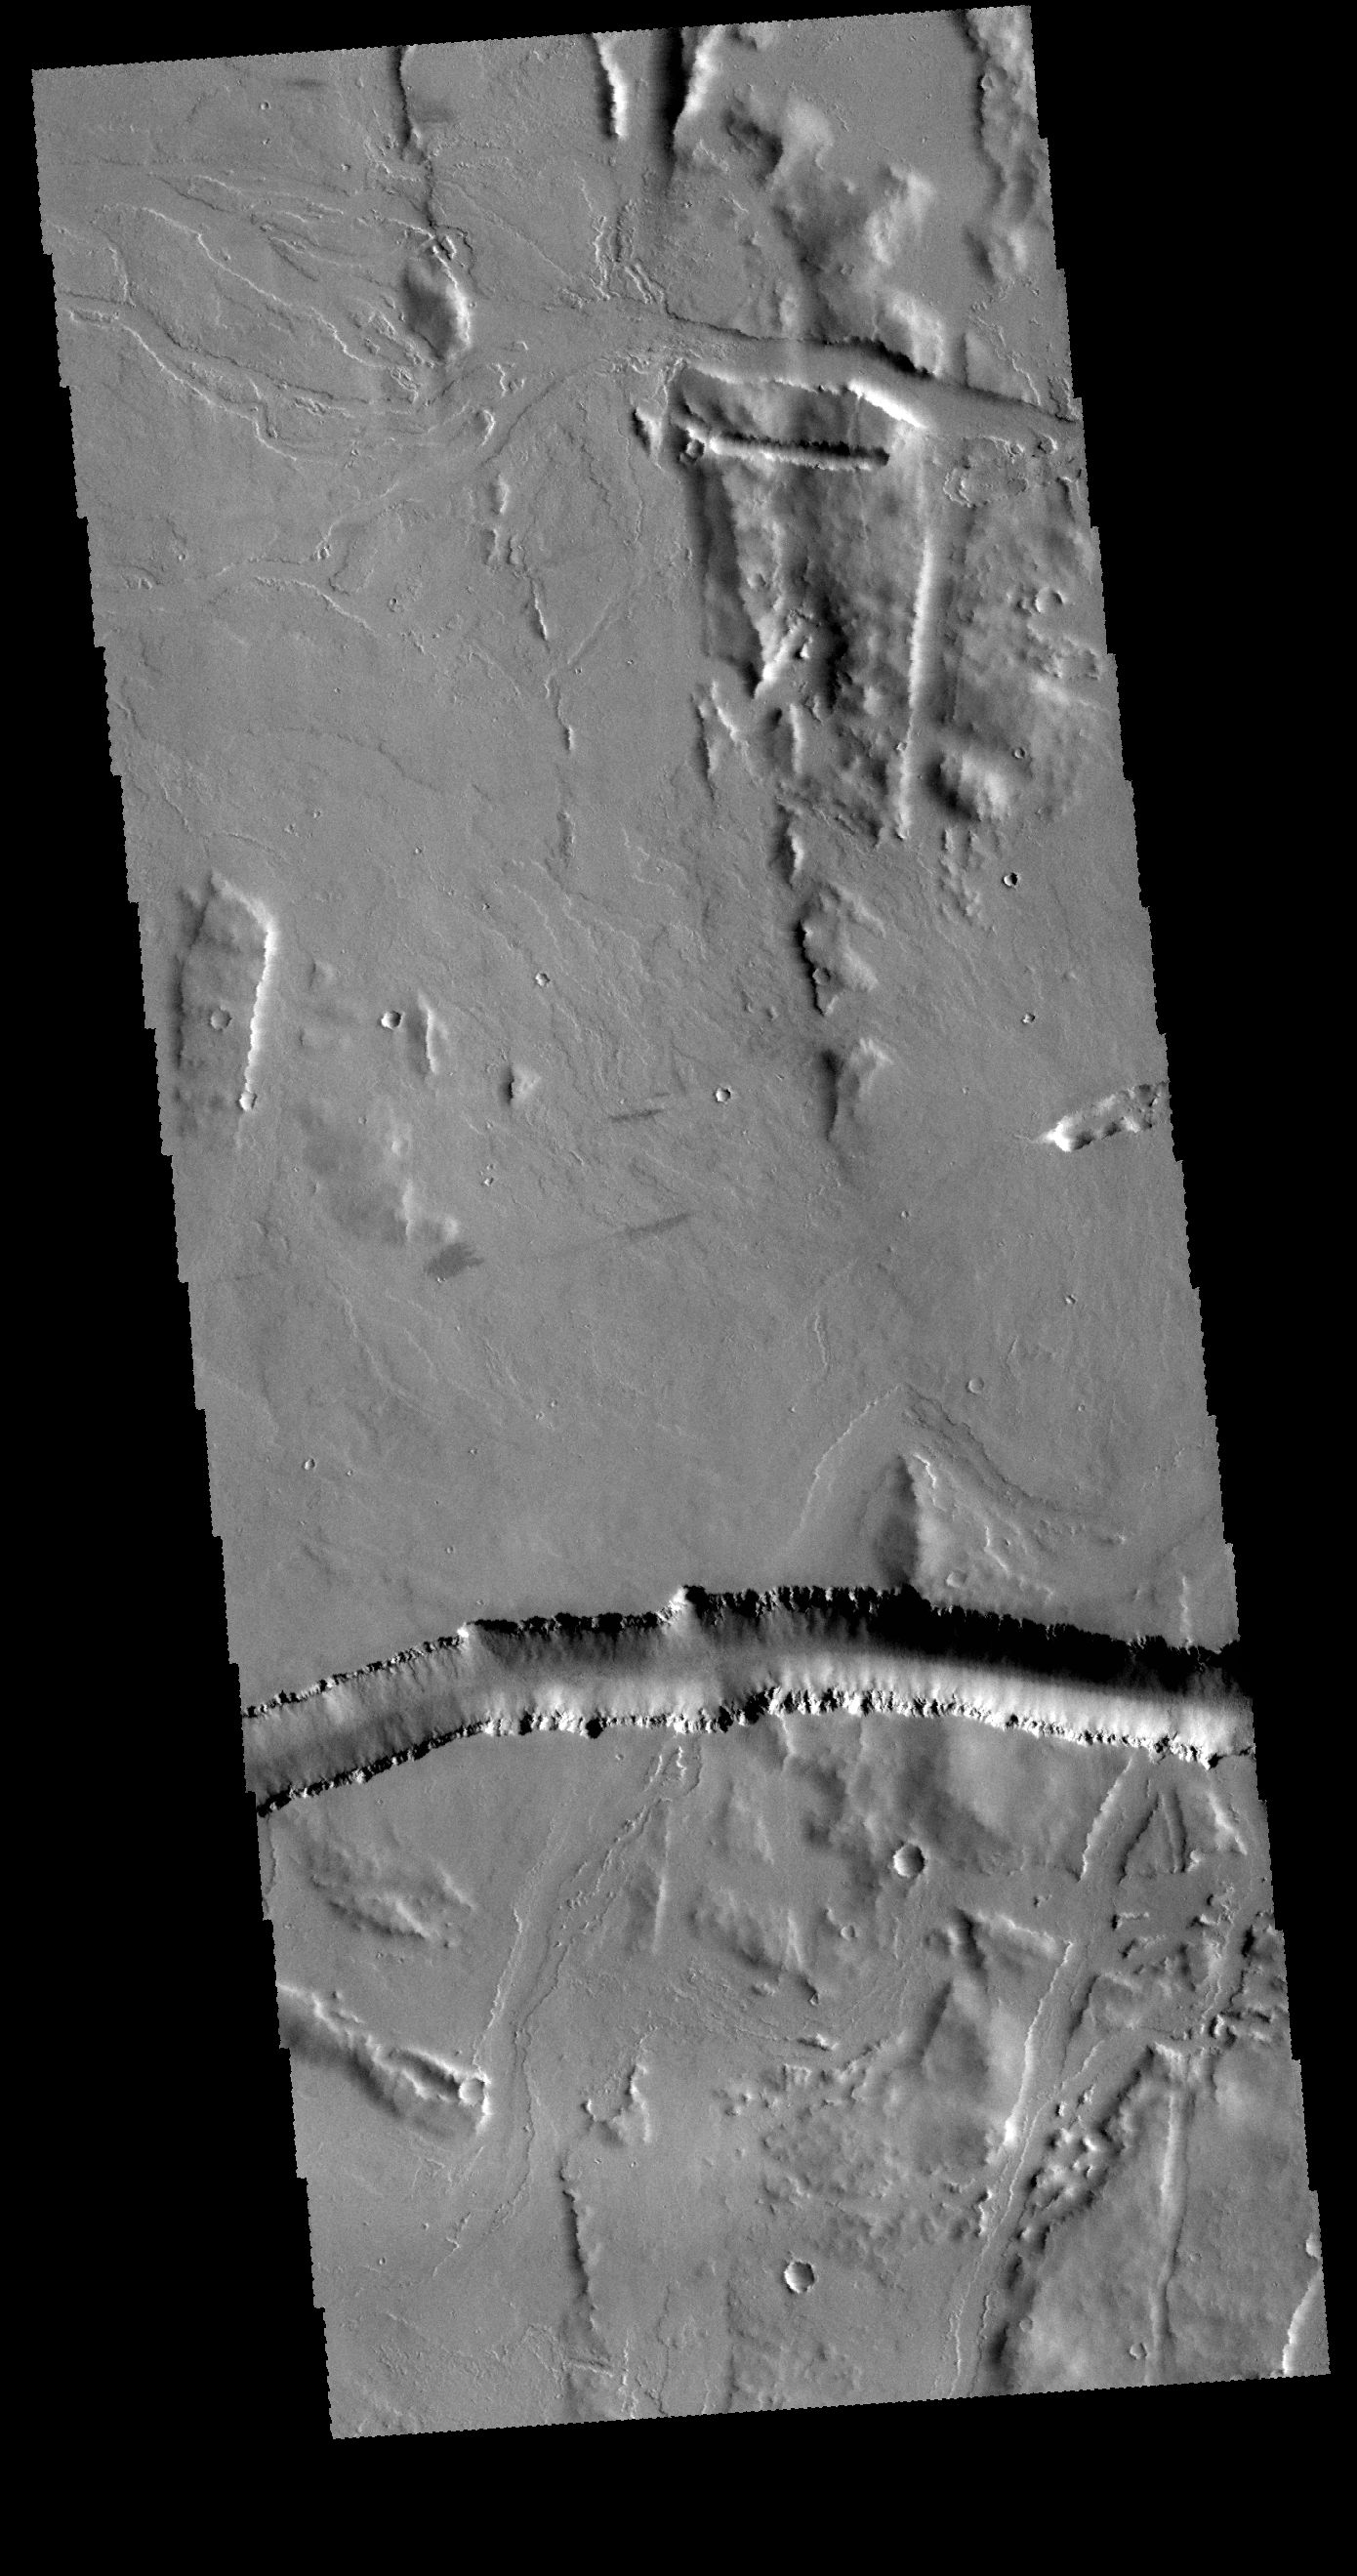

Olympica Fossae

Today’s image shows part of Olympica Fossae. The large depression in the bottom half of the image is part of the fossae itself, and is probably a graben. Graben are formed when a block of material is down dropped between paired faults. In the top portion of the image there are several small channels. Olympica Fossae is located in the Tharsis volcanic region between Olympus Mons and Alba Mons.

Credit: NASA/JPL-Caltech/ASU